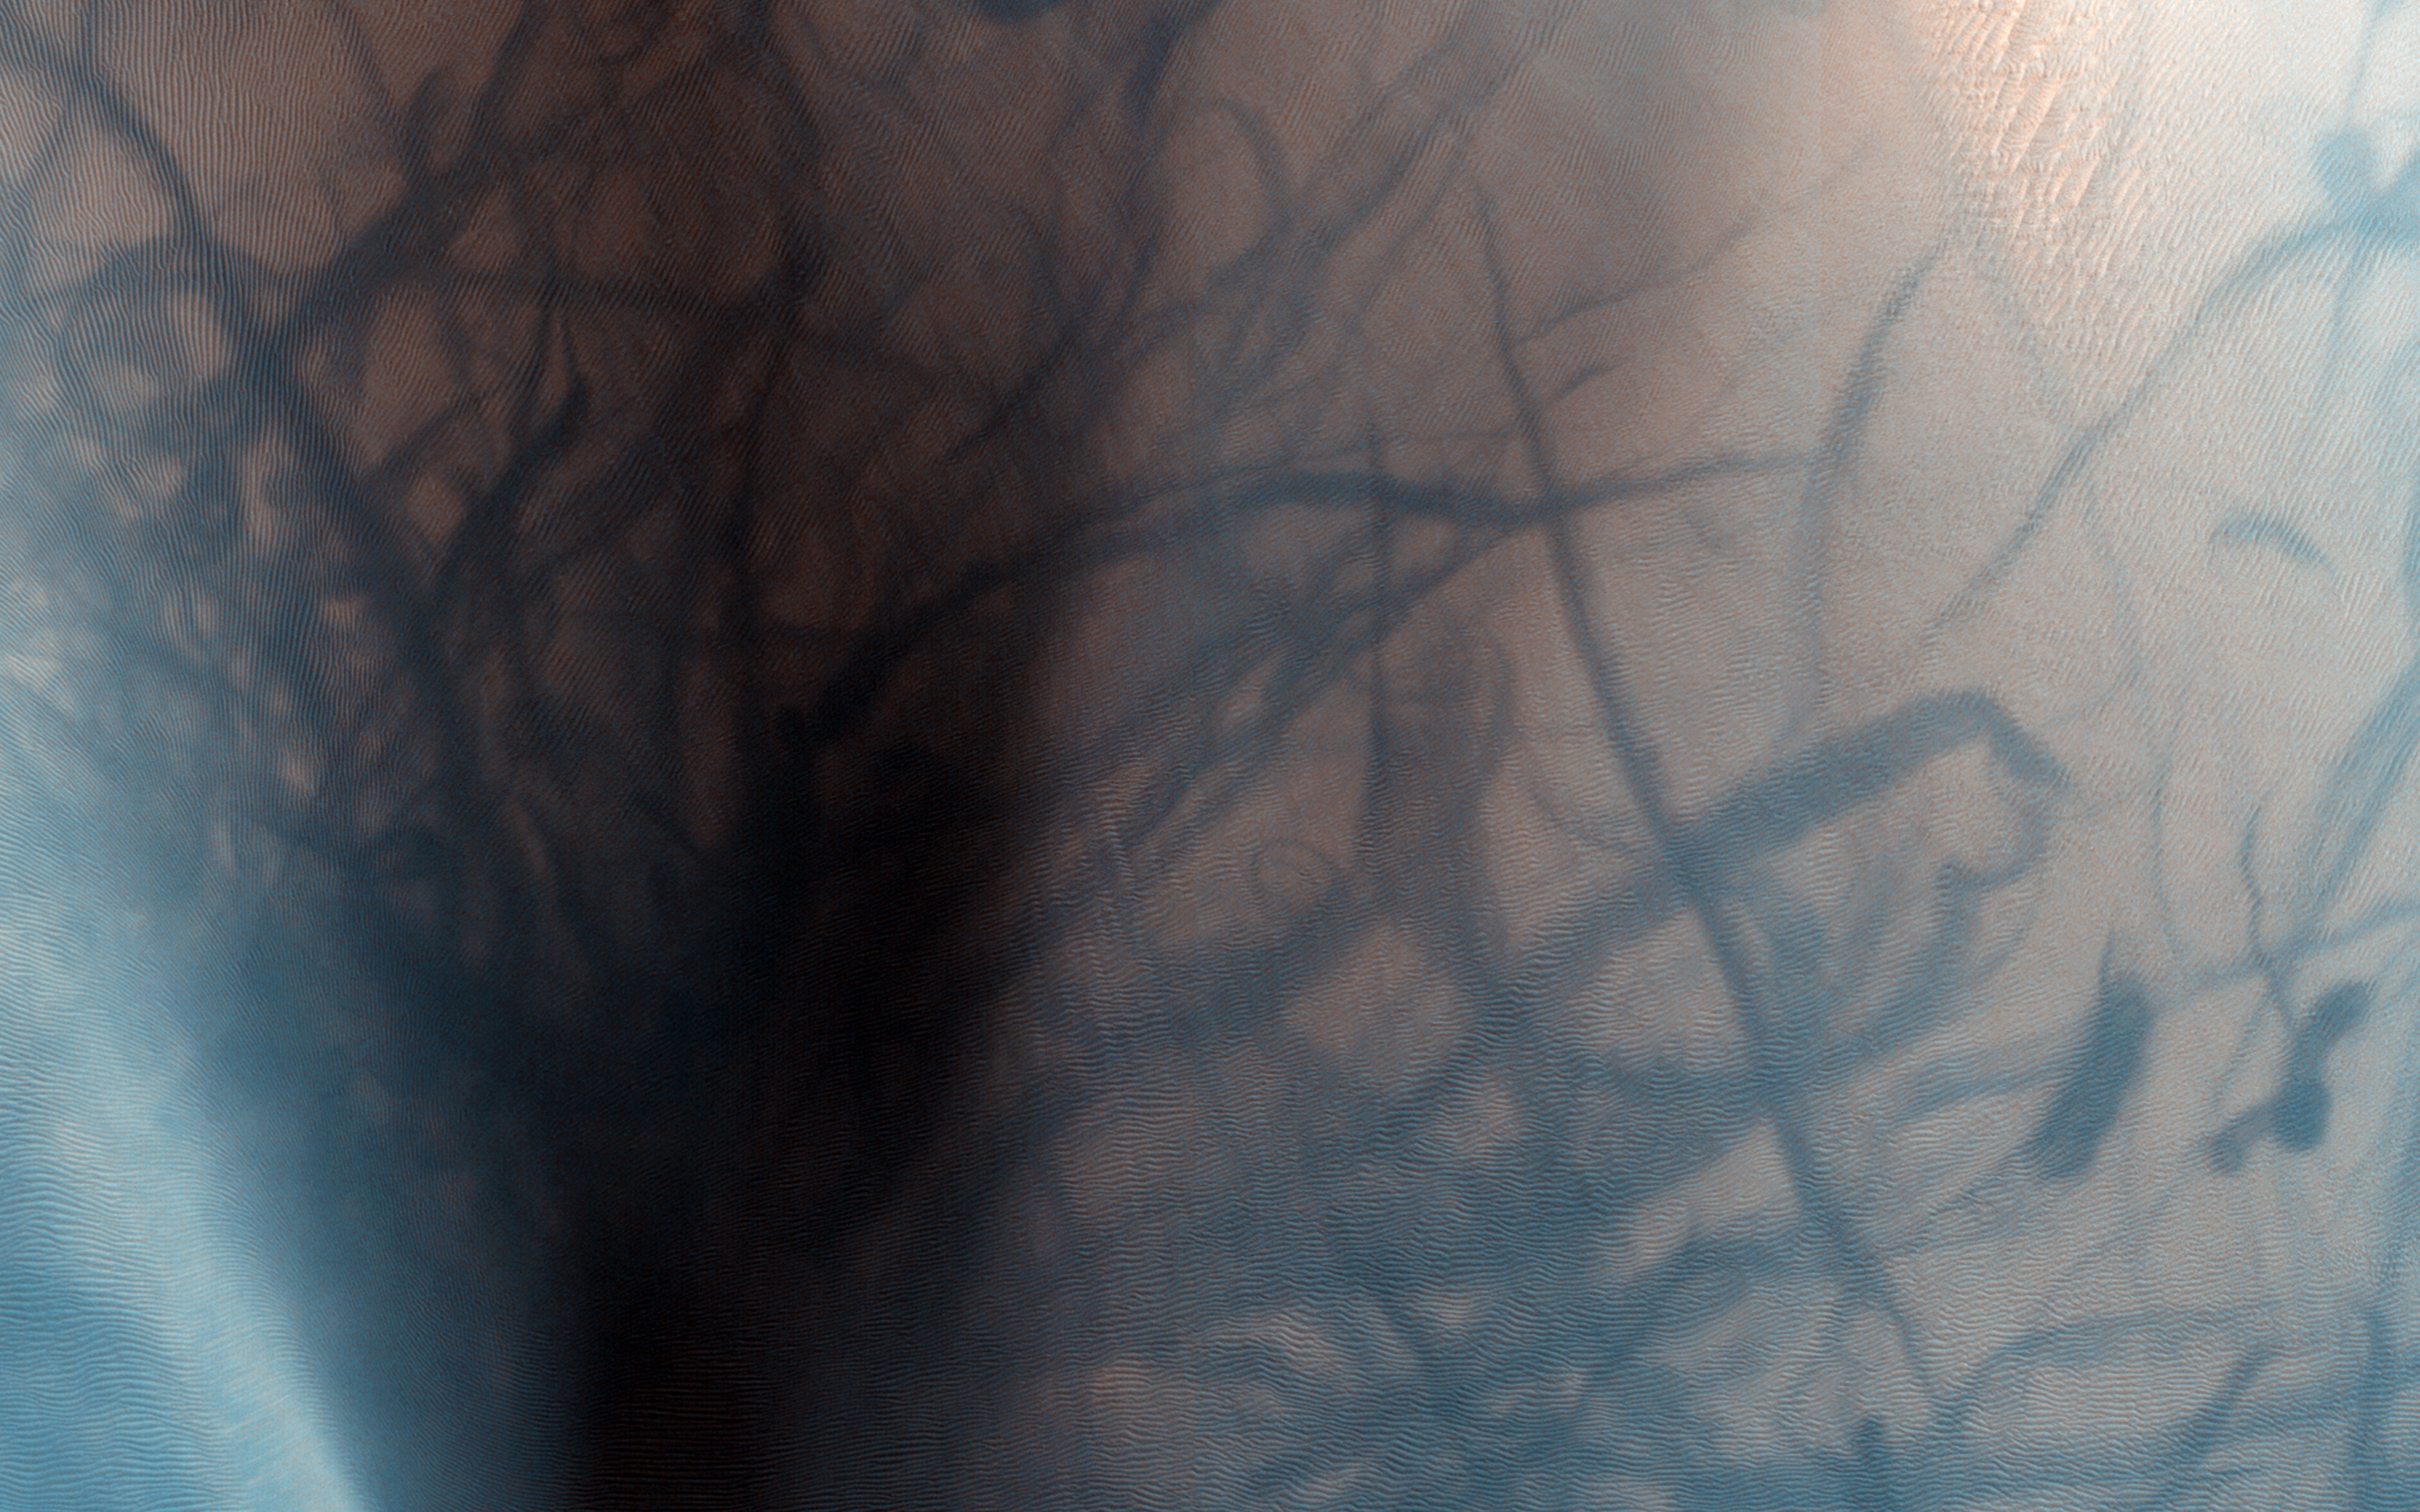

Dust Devil Tracks and Slope Streaks on Martian Sand Dunes

This observation shows a sand dune field in the Nili Fossae region of Mars. The dark lines swirling over the surface of the dunes are the tracks of dust devils.

Dust devils are whirlwinds that pick up the light colored dust on the surface as they move around in odd patterns. The lines visible on the dunes are the dark sand left behind when the surface layer of dust has been removed.

This area was previously imaged in August 2009, about two Mars years ago, and in that image dust devil tracks were also visible. However, the tracks visible now are completely different from the earlier ones. This tells us that there has been at least one dust storm since then to erase the old tracks, and lots of dust devil activity to create the new ones.

We can also see dark linear streaks going down the slopes of the dunes. These features are caused by some sort of flow down the slope of the dune which strips away the light surface layer of dust. In 2009, similar streaks were observed on the slopes of the dunes; however, they were different from the ones which are observed now. Thus, the flows which are causing these streaks are still active today.

HiRISE is one of six instruments on NASA’s Mars Reconnaissance Orbiter. The University of Arizona, Tucson, operates the orbiter’s HiRISE camera, which was built by Ball Aerospace & Technologies Corp., Boulder, Colo. NASA’s Jet Propulsion Laboratory, a division of the California Institute of Technology in Pasadena, manages the Mars Reconnaissance Orbiter Project for the NASA Science Mission Directorate, Washington.

Credit: NASA/JPL-Caltech/Univ. of Arizona